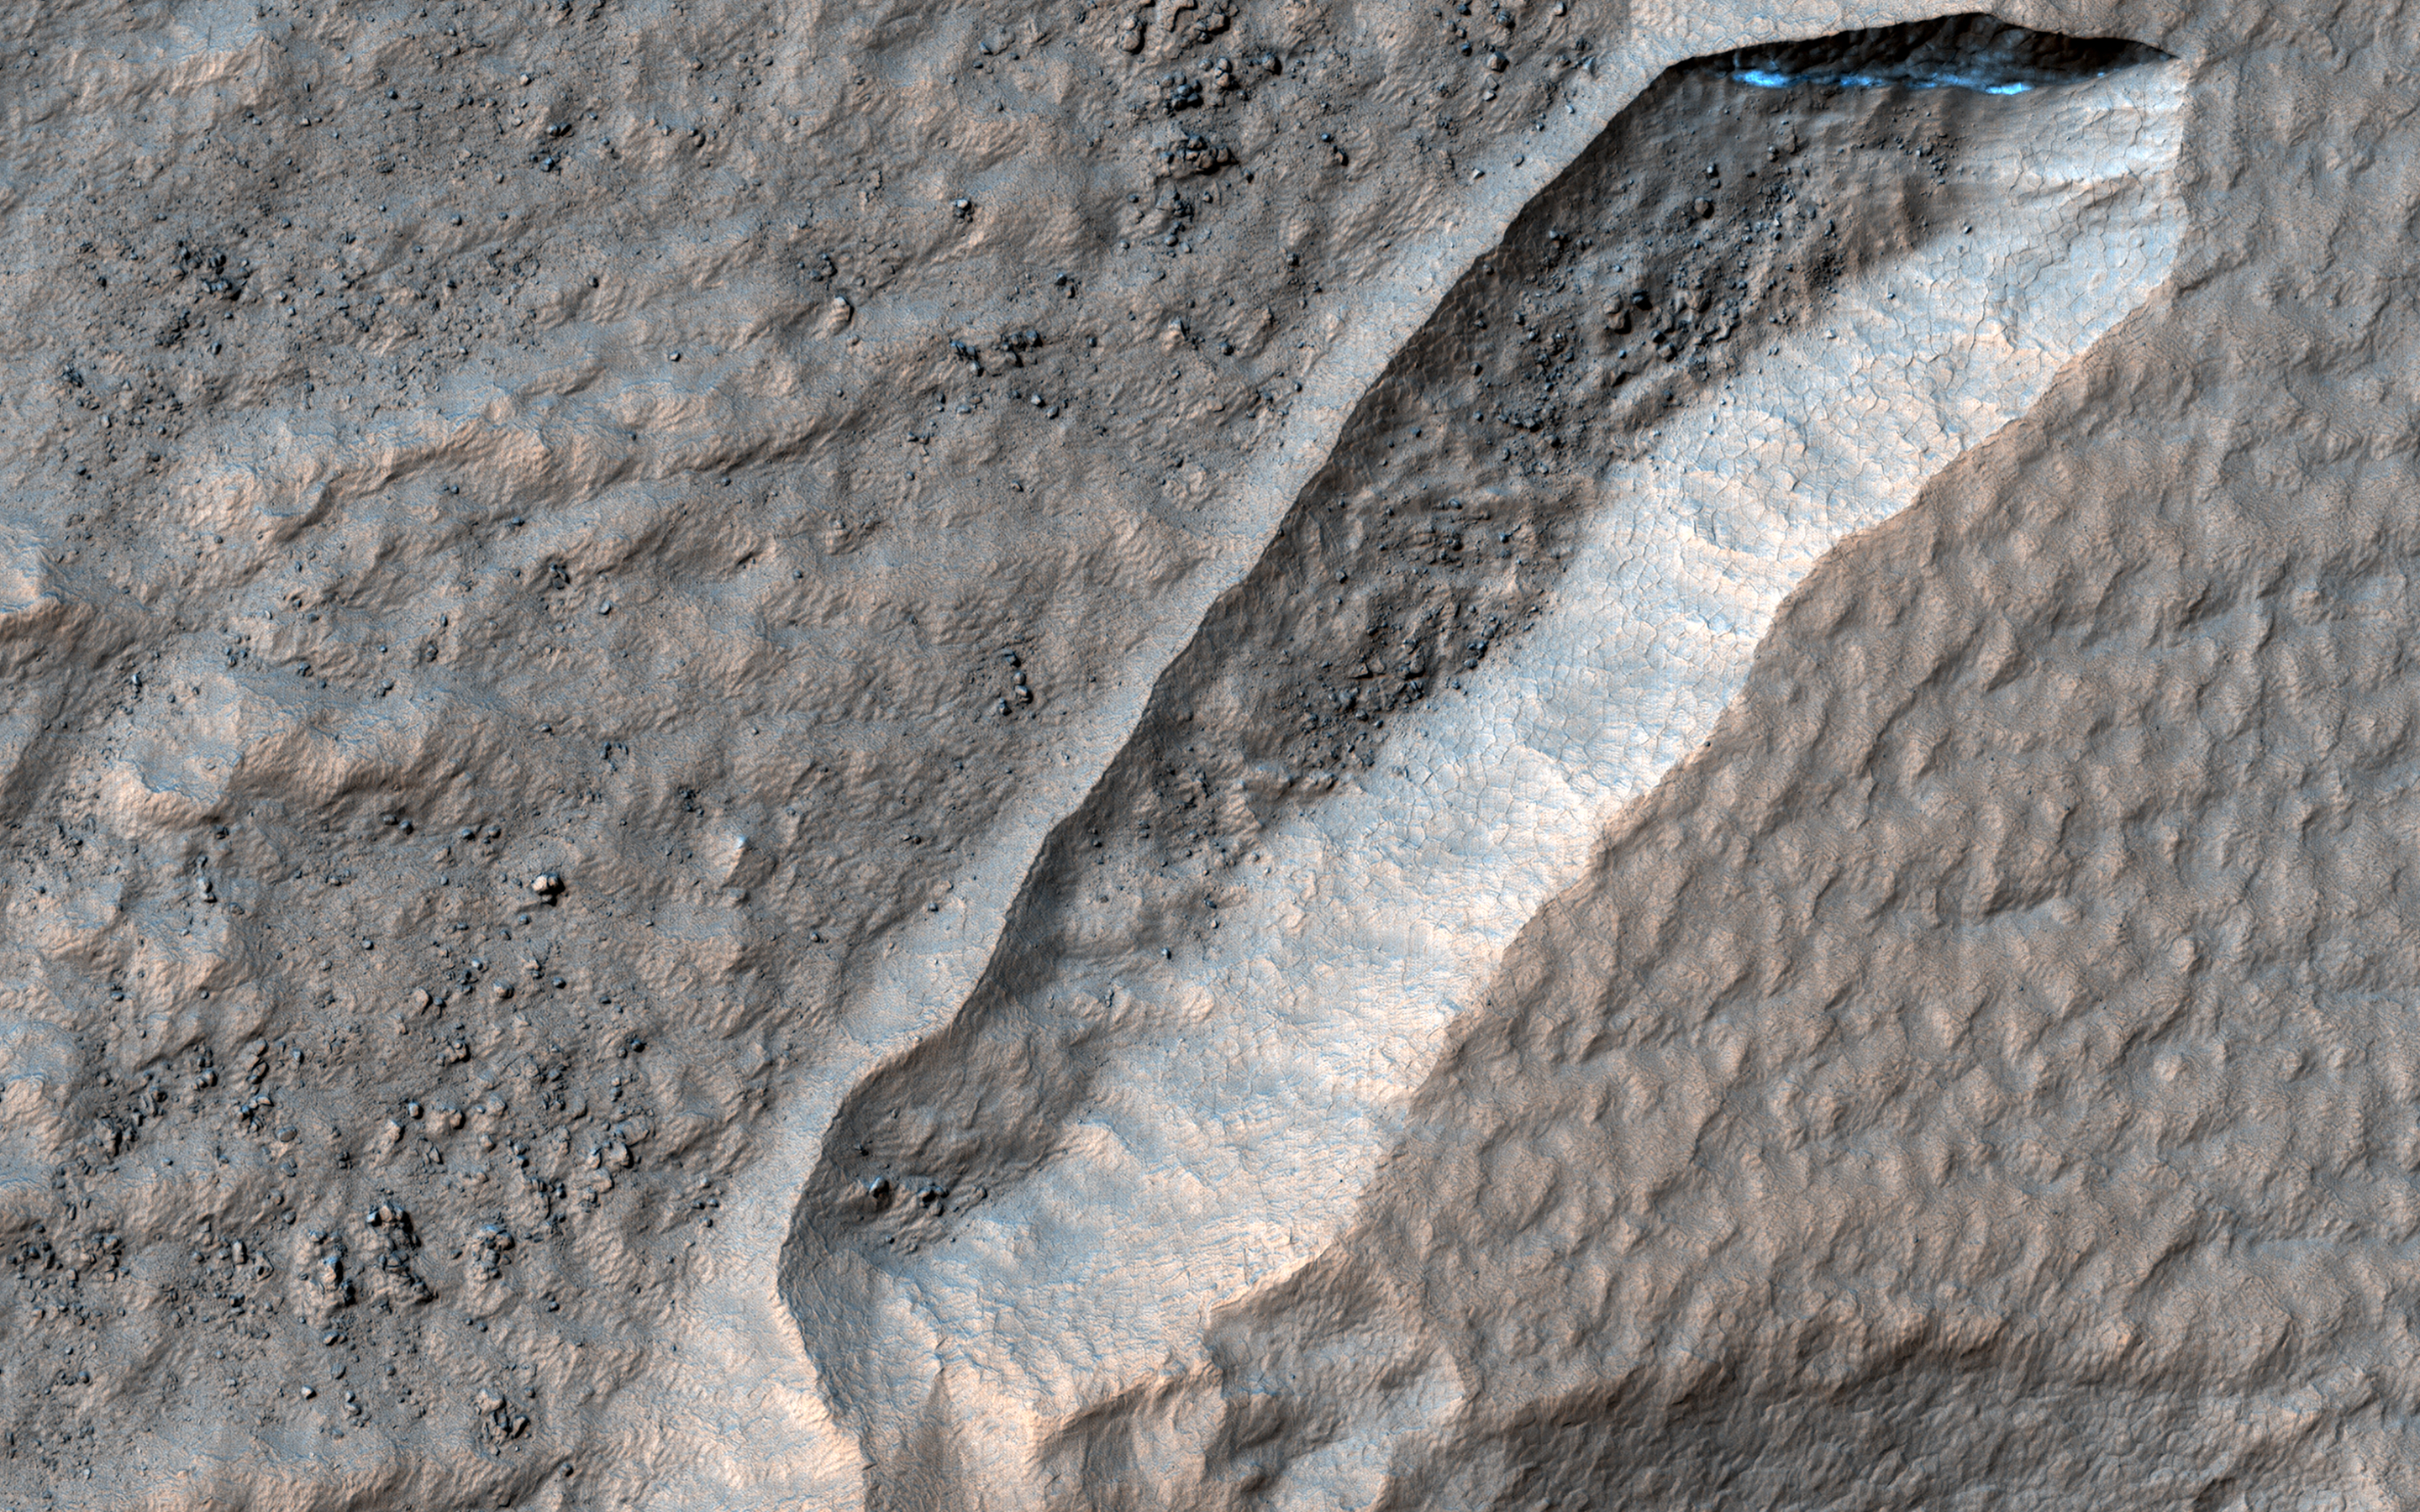

The Tale of a Retreating Scarp

This scene on the north rim of Secchi Crater shows a curious depression with zig-zag walls. Some of the linear ridges on the floor of this feature are aligned with them.

In some places on Mars, the dust and dirt is mixed with ice that covers a rocky surface. When the Sun shines, the ice can sublimate (turn directly into a vapor) and the dust and dirt collapse. This can form pits and depressions with a linear wall that is frequently parallel to the equator, and that wall “retreats” towards the equator.

This retreat most likely started at the southern end and grew to a stable width. At some point it became wider, stopped, and then grew wider again. Linear ridges on the floor that parallel the top edge are deposits that show where the wall stopped during its long retreat northwards.

There is also one long ridge that parallels the eastern wall. Researchers think that the area east of the ridge formed after the main depression. It again started at the south and mostly had a fixed width as its north wall retreated in that direction. The ridge is a remainder of the original east wall.

The map is projected here at a scale of 25 centimeters (9.8 inches) per pixel. (The original image scale is 24.9 centimeters [9.8 inches] per pixel [with 1 x 1 binning]; objects on the order of 75 centimeters [29.5 inches] across are resolved.) North is up.

This is a stereo pair with ESP_075309_1235.

The University of Arizona, in Tucson, operates HiRISE, which was built by Ball Aerospace & Technologies Corp., in Boulder, Colorado. NASA’s Jet Propulsion Laboratory, a division of Caltech in Pasadena, California, manages the Mars Reconnaissance Orbiter Project for NASA’s Science Mission Directorate, Washington.

Credit: NASA/JPL-Caltech/University of Arizona